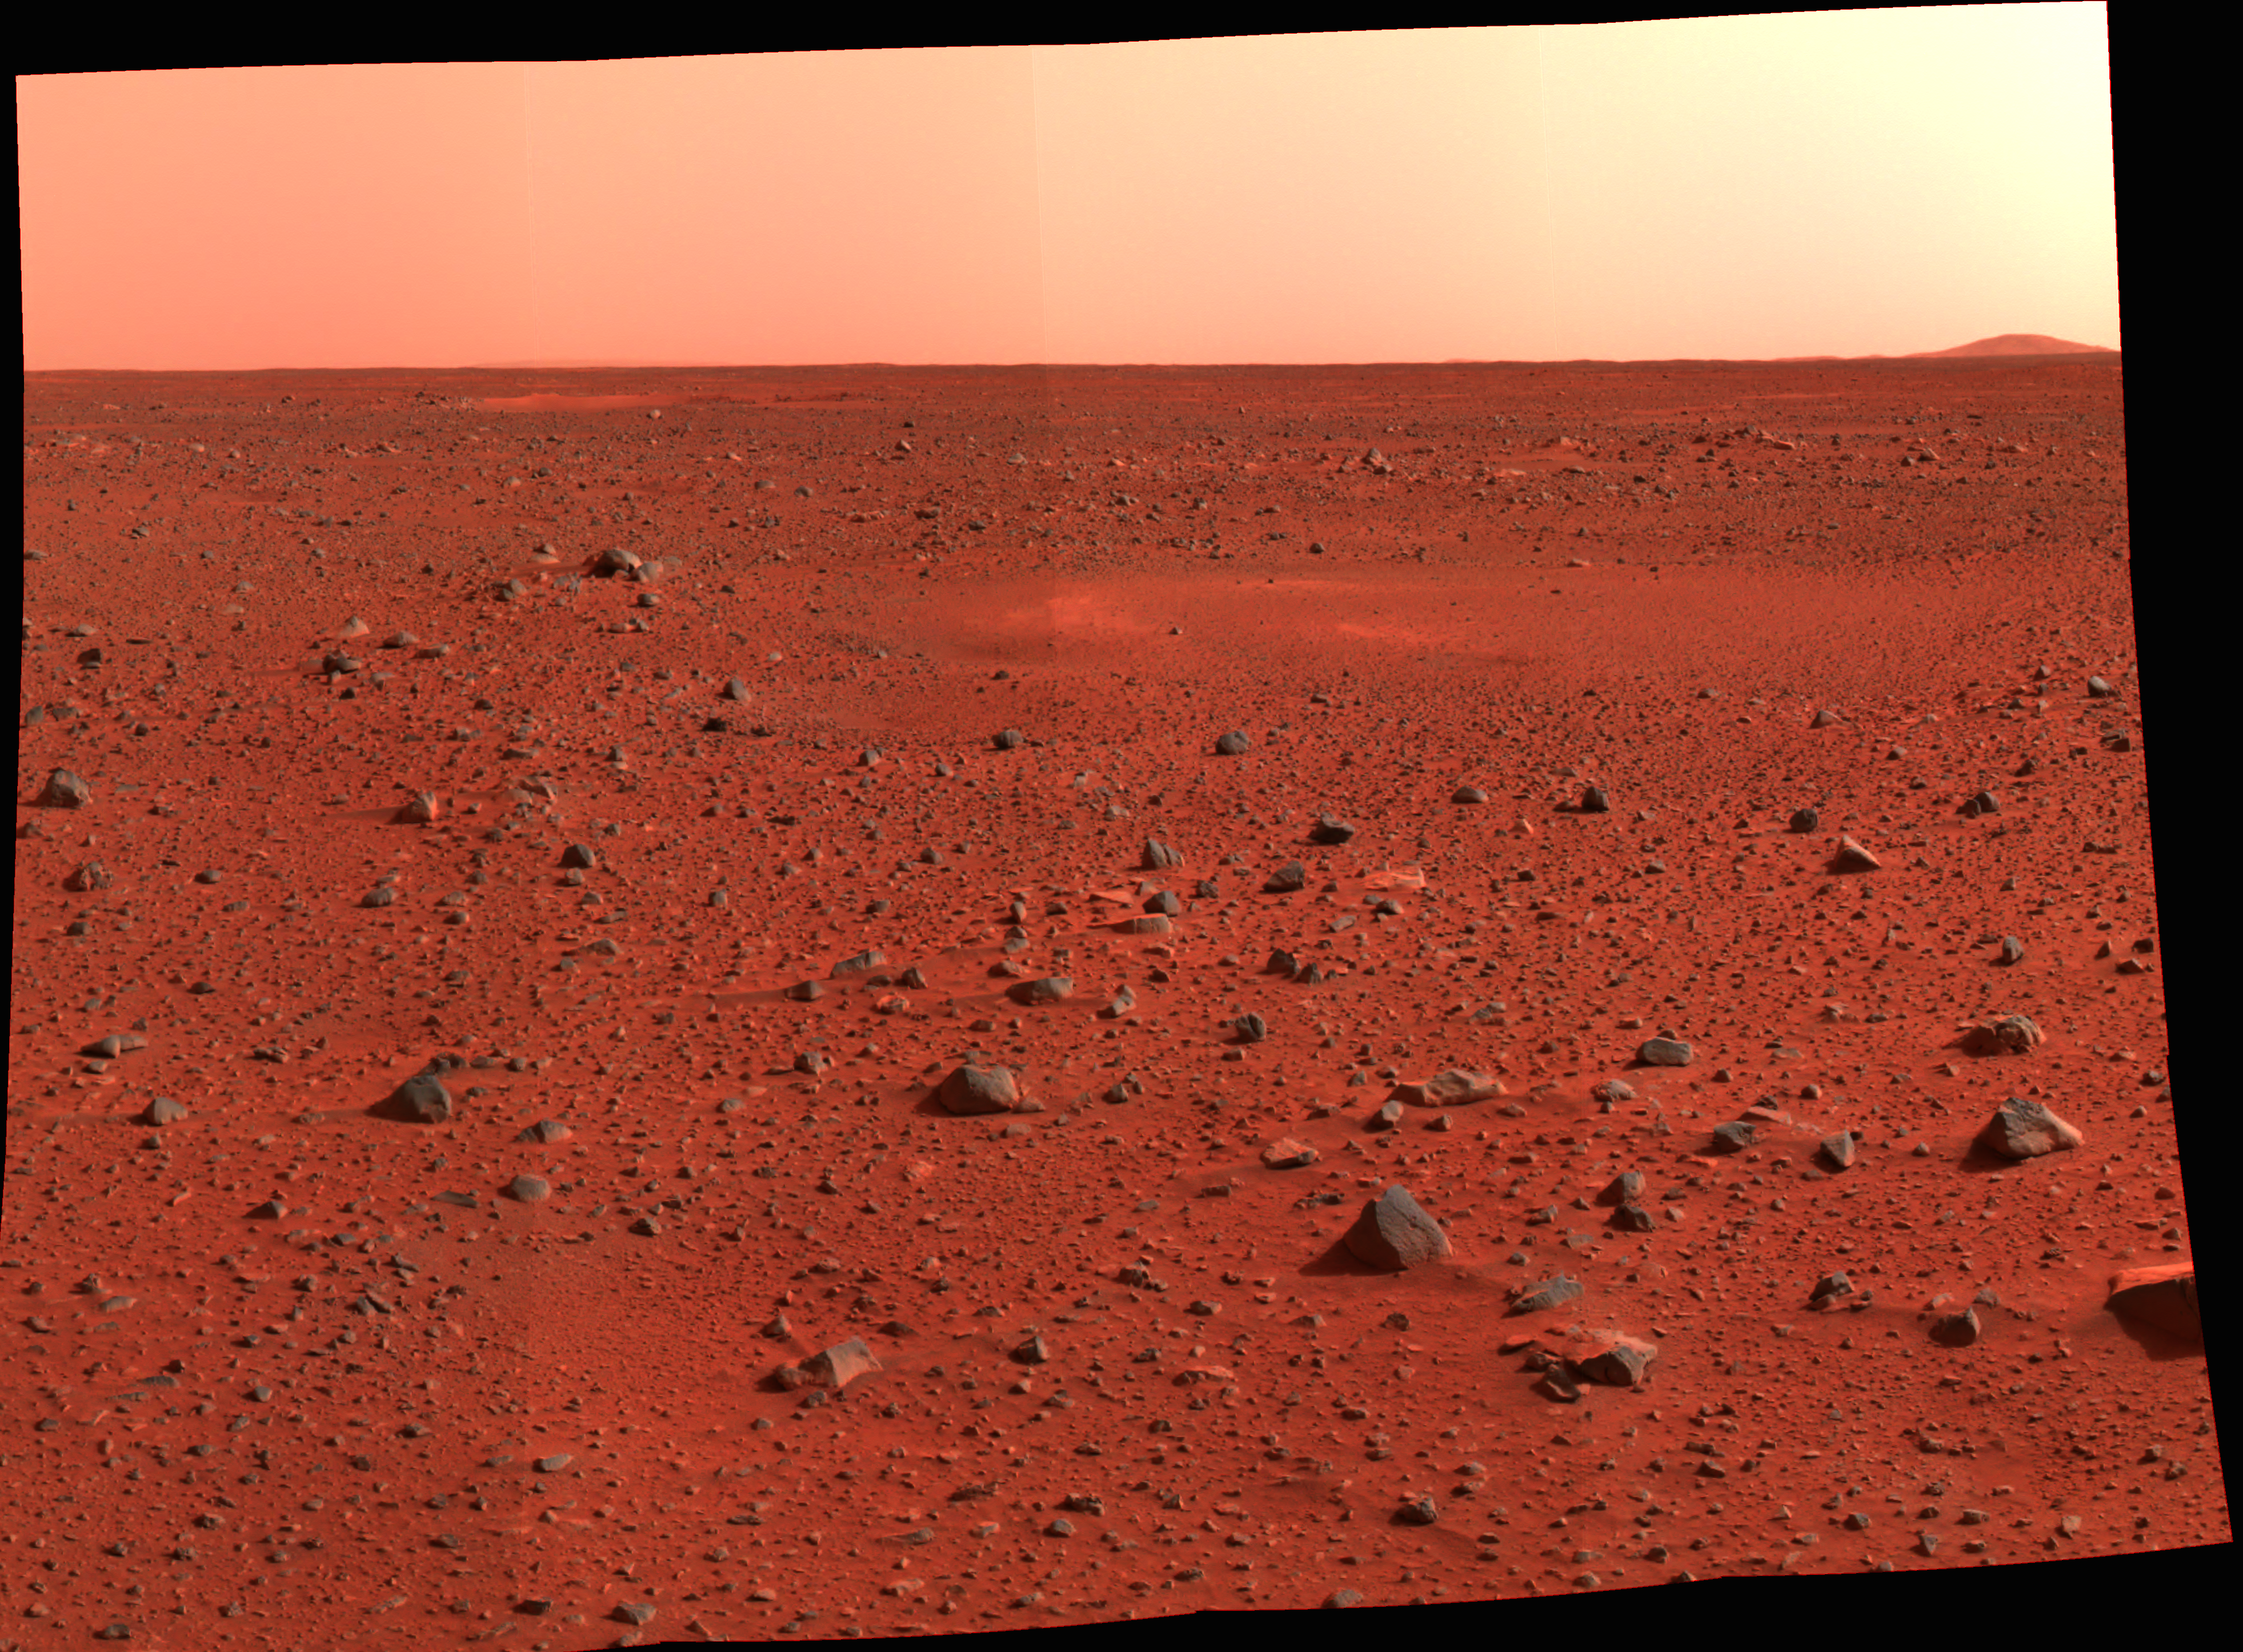

New Real Estate on Mars

This image mosaic taken by the Mars Exploration Rover Spirit’s panoramic camera shows a new slice of martian real estate southwest of the rover’s landing site. The landscape shows little variation in local topography, though a narrow peak only seven to eight kilometers away is visible on the horizon. A circular depression, similar to the one dubbed Sleepy Hollow, can be seen in the foreground. Compared to the Viking and Pathfinder landing sites (PIA02405, PIA00563, PIA00393,PIA00568), the terrain at Gusev Crater, Spirit’s landing site, is flat and speckled with a sparse array of rocks.

Credit: NASA/JPL/Cornell